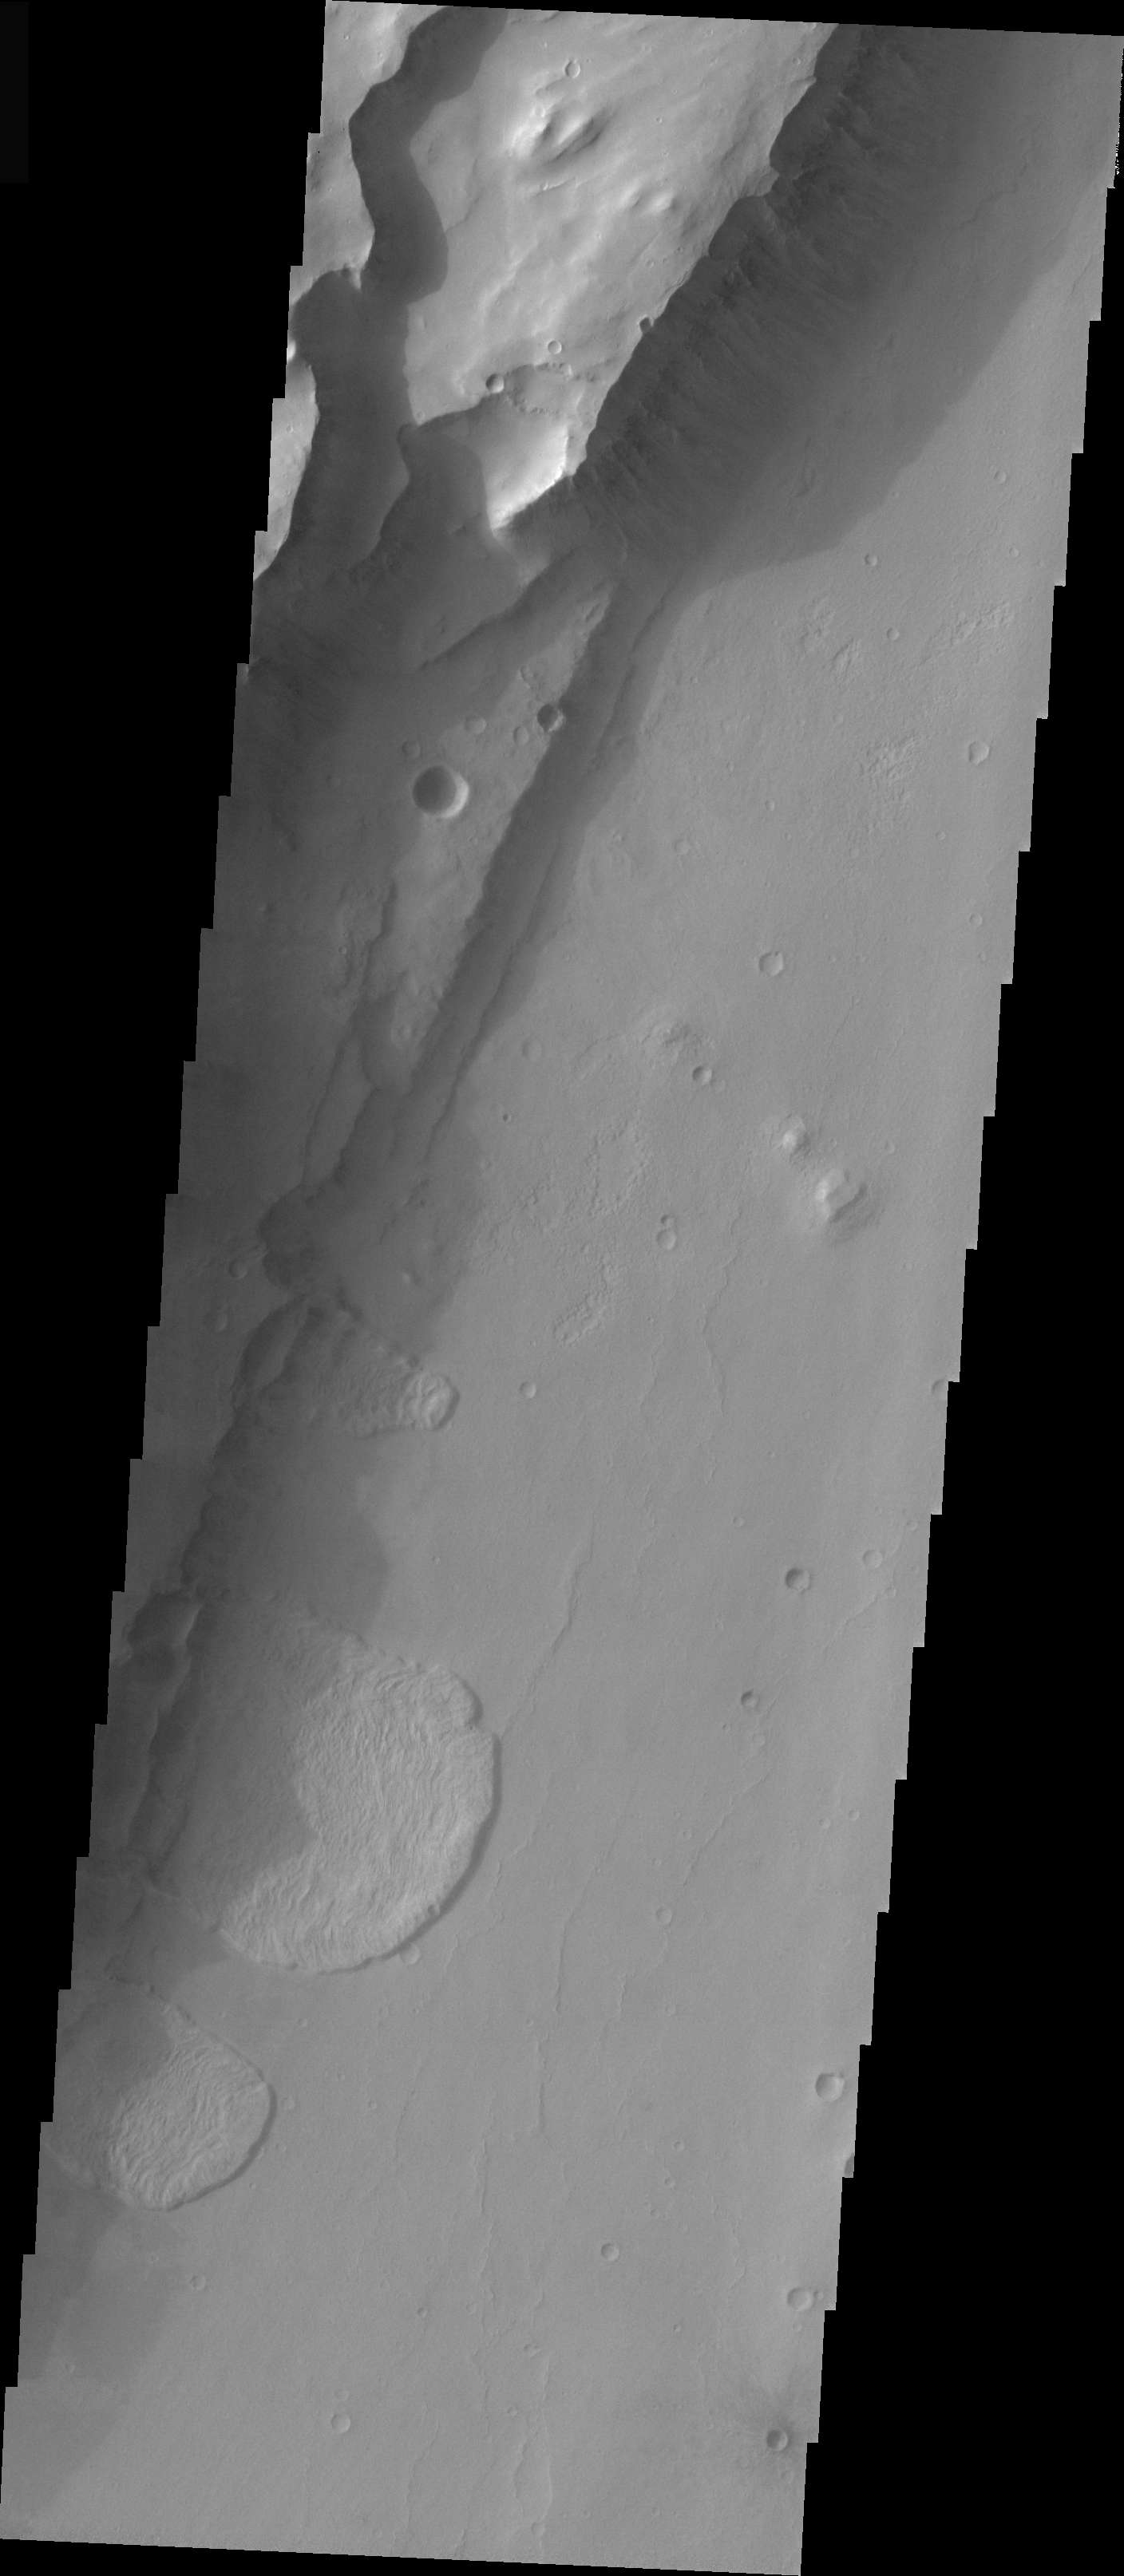

Channel Wall Landslides

The multiple landslides in this VIS image occur along a steep channel wall. Note the large impact crater in the context image. The formation of the crater may have initially weakened that area of the surface prior to channel formation.

Image information: VIS instrument. Latitude -2.7, Longitude 324.8 East (35.2 West). 19 meter/pixel resolution.

Note: this THEMIS visual image has not been radiometrically nor geometrically calibrated for this preliminary release. An empirical correction has been performed to remove instrumental effects. A linear shift has been applied in the cross-track and down-track direction to approximate spacecraft and planetary motion. Fully calibrated and geometrically projected images will be released through the Planetary Data System in accordance with Project policies at a later time.

NASA’s Jet Propulsion Laboratory manages the 2001 Mars Odyssey mission for NASA’s Office of Space Science, Washington, D.C. The Thermal Emission Imaging System (THEMIS) was developed by Arizona State University, Tempe, in collaboration with Raytheon Santa Barbara Remote Sensing. The THEMIS investigation is led by Dr. Philip Christensen at Arizona State University. Lockheed Martin Astronautics, Denver, is the prime contractor for the Odyssey project, and developed and built the orbiter. Mission operations are conducted jointly from Lockheed Martin and from JPL, a division of the California Institute of Technology in Pasadena.

Credit: NASA/JPL/Arizona State University